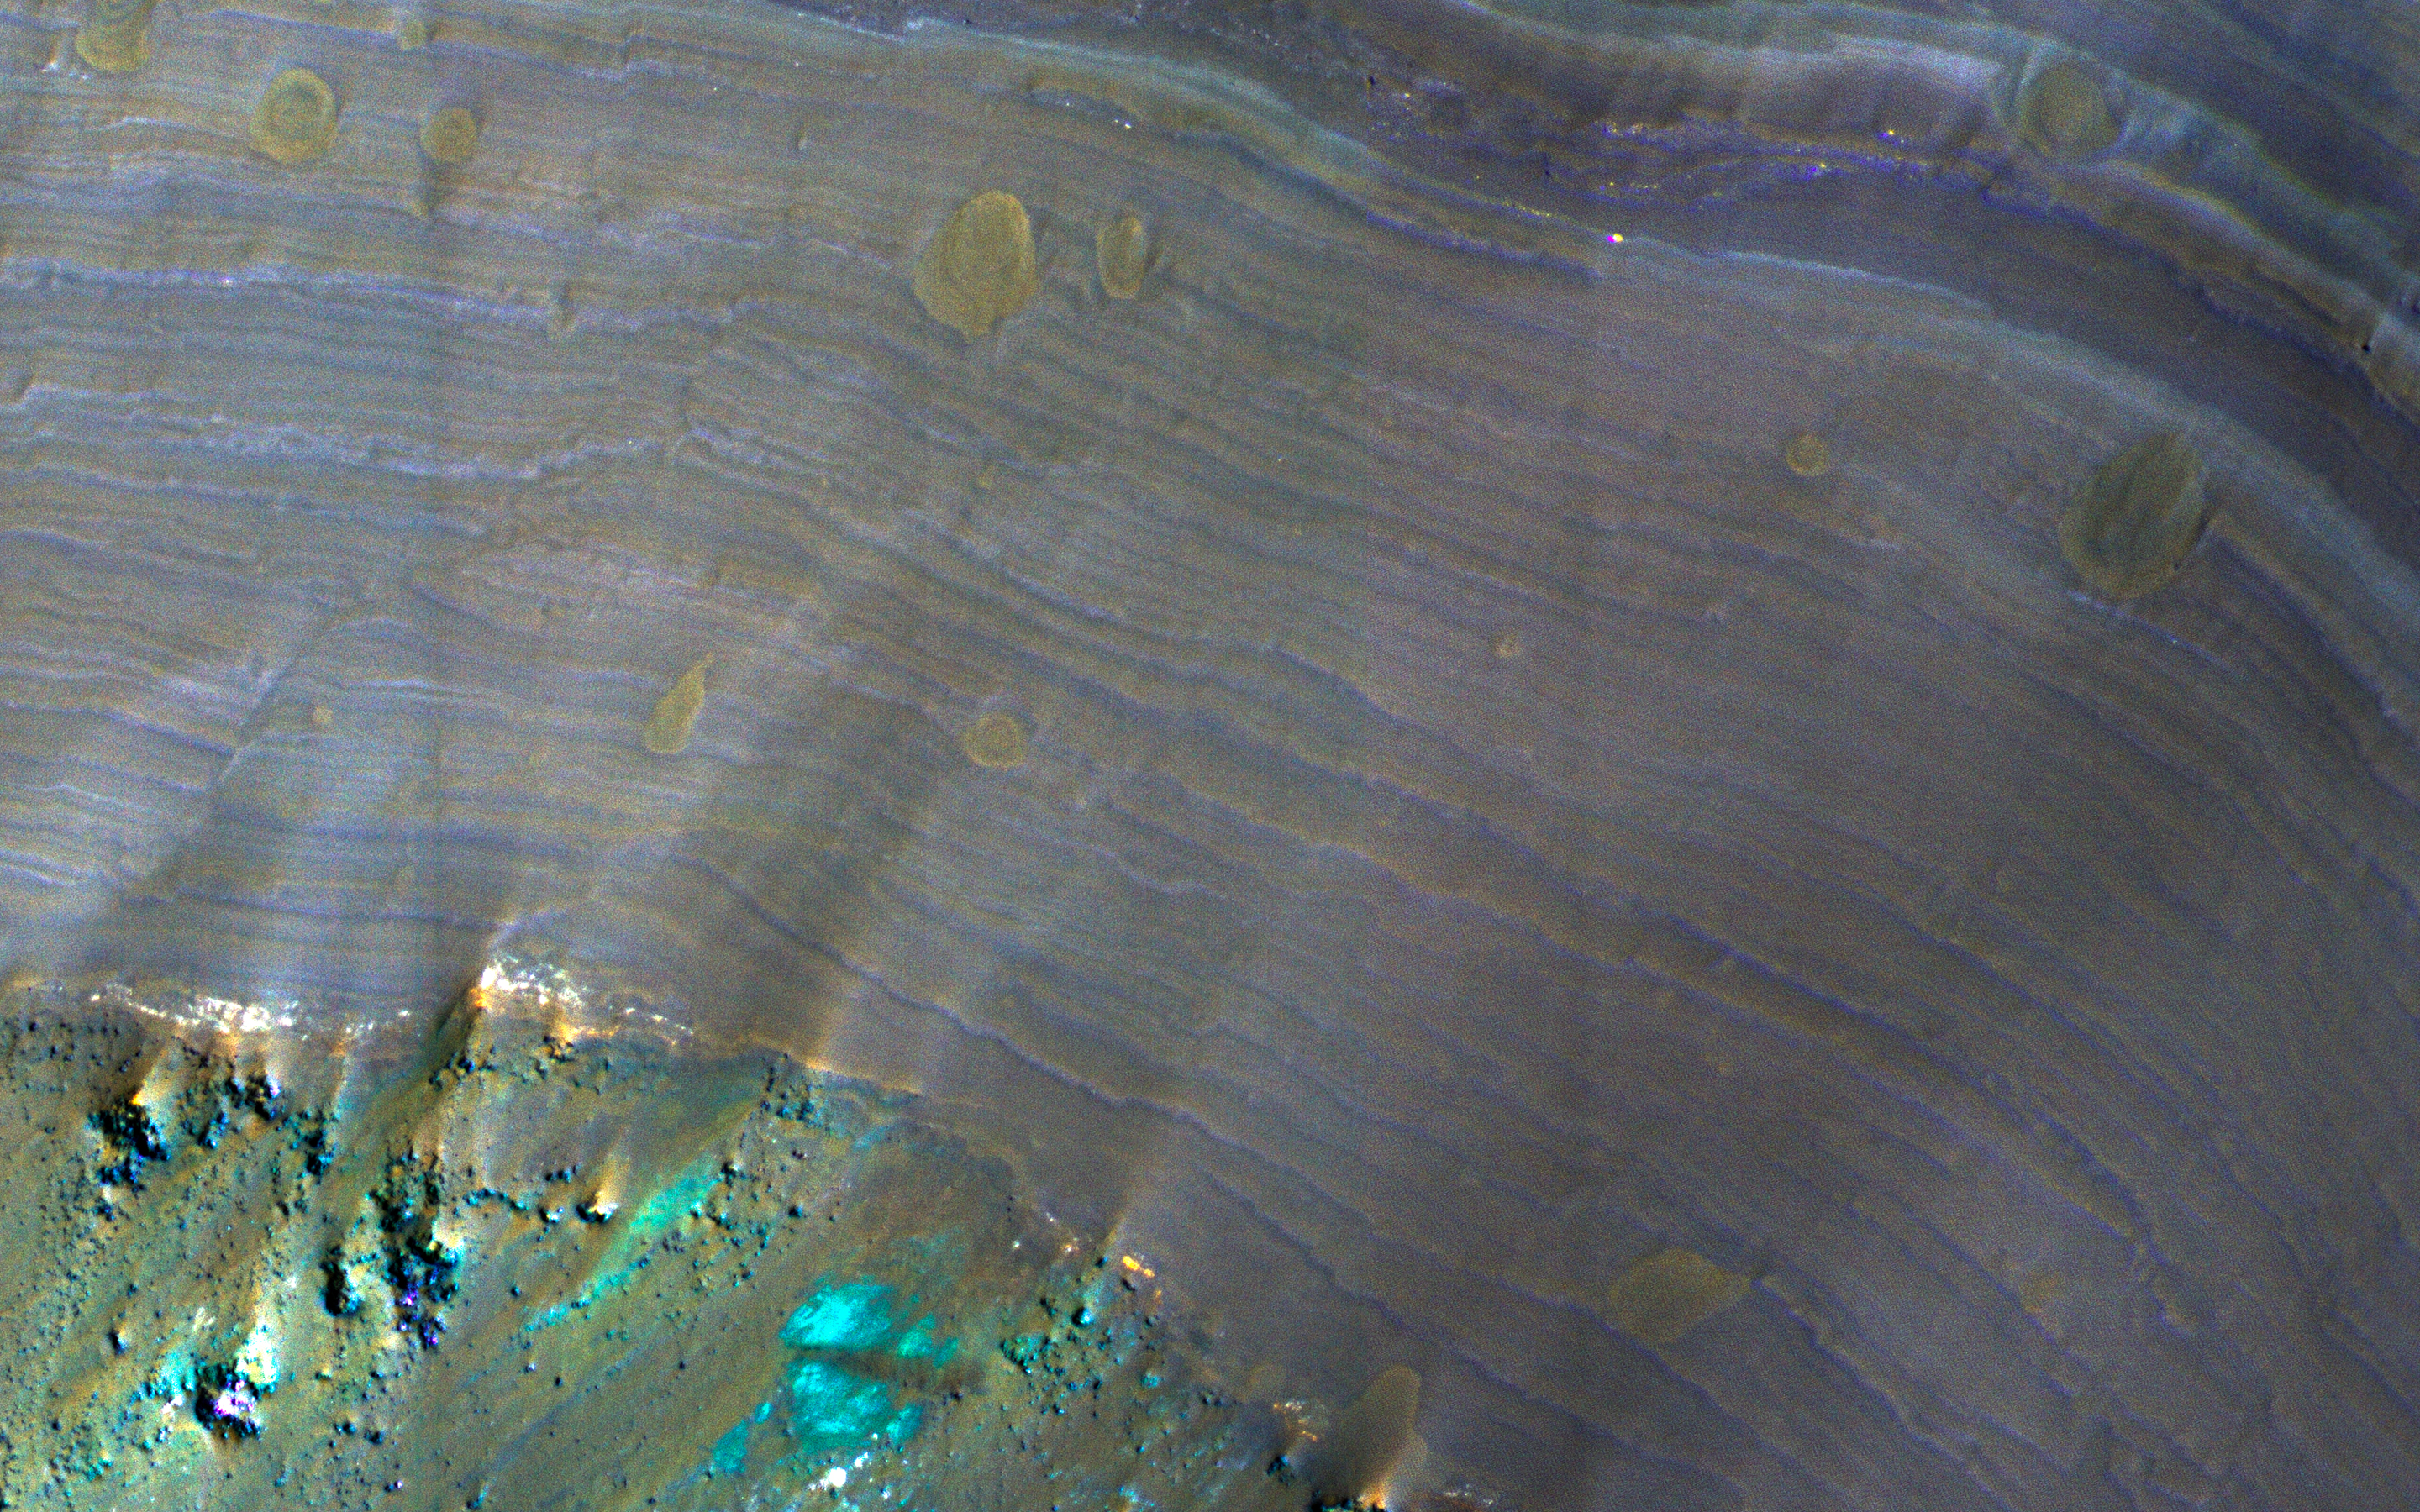

A Sneak Peek into Saheki’s Secret Layers

This image from NASA’s Mars Reconnaissance Orbiter is of Saheki Crater, about 84 kilometers across, and located in the Southern highlands of Mars, to the north of Hellas Planitia. It’s filled with beautiful alluvial fans that formed when water (likely melting snow) carried fine material, such as sand, silt and mud, from the interior crater rim down to the bottom of the crater.

Two smaller craters impacted into the alluvial fan surface in Saheki, excavating holes that allow us to see what the fans look like beneath the surface. Exposed along the crater’s interior walls, we can see that the fan is made up of multiple individual layers (white and purple tones in the enhanced color image) that were deposited on the floor (the green and brown tones). The brown, circular shapes on the fan layers are small impact craters.

This is a stereo pair with ESP_049528_1585.

The map is projected here at a scale of 25 centimeters (9.8 inches) per pixel. [The original image scale is 26.2 centimeters (10.3 inches) per pixel (with 1 x 1 binning); objects on the order of 78 centimeters (30.7 inches) across are resolved.] North is up.

The University of Arizona, Tucson, operates HiRISE, which was built by Ball Aerospace & Technologies Corp., Boulder, Colo. NASA’s Jet Propulsion Laboratory, a division of Caltech in Pasadena, California, manages the Mars Reconnaissance Orbiter Project for NASA’s Science Mission Directorate, Washington.

Credit: NASA/JPL-Caltech/Univ. of Arizona